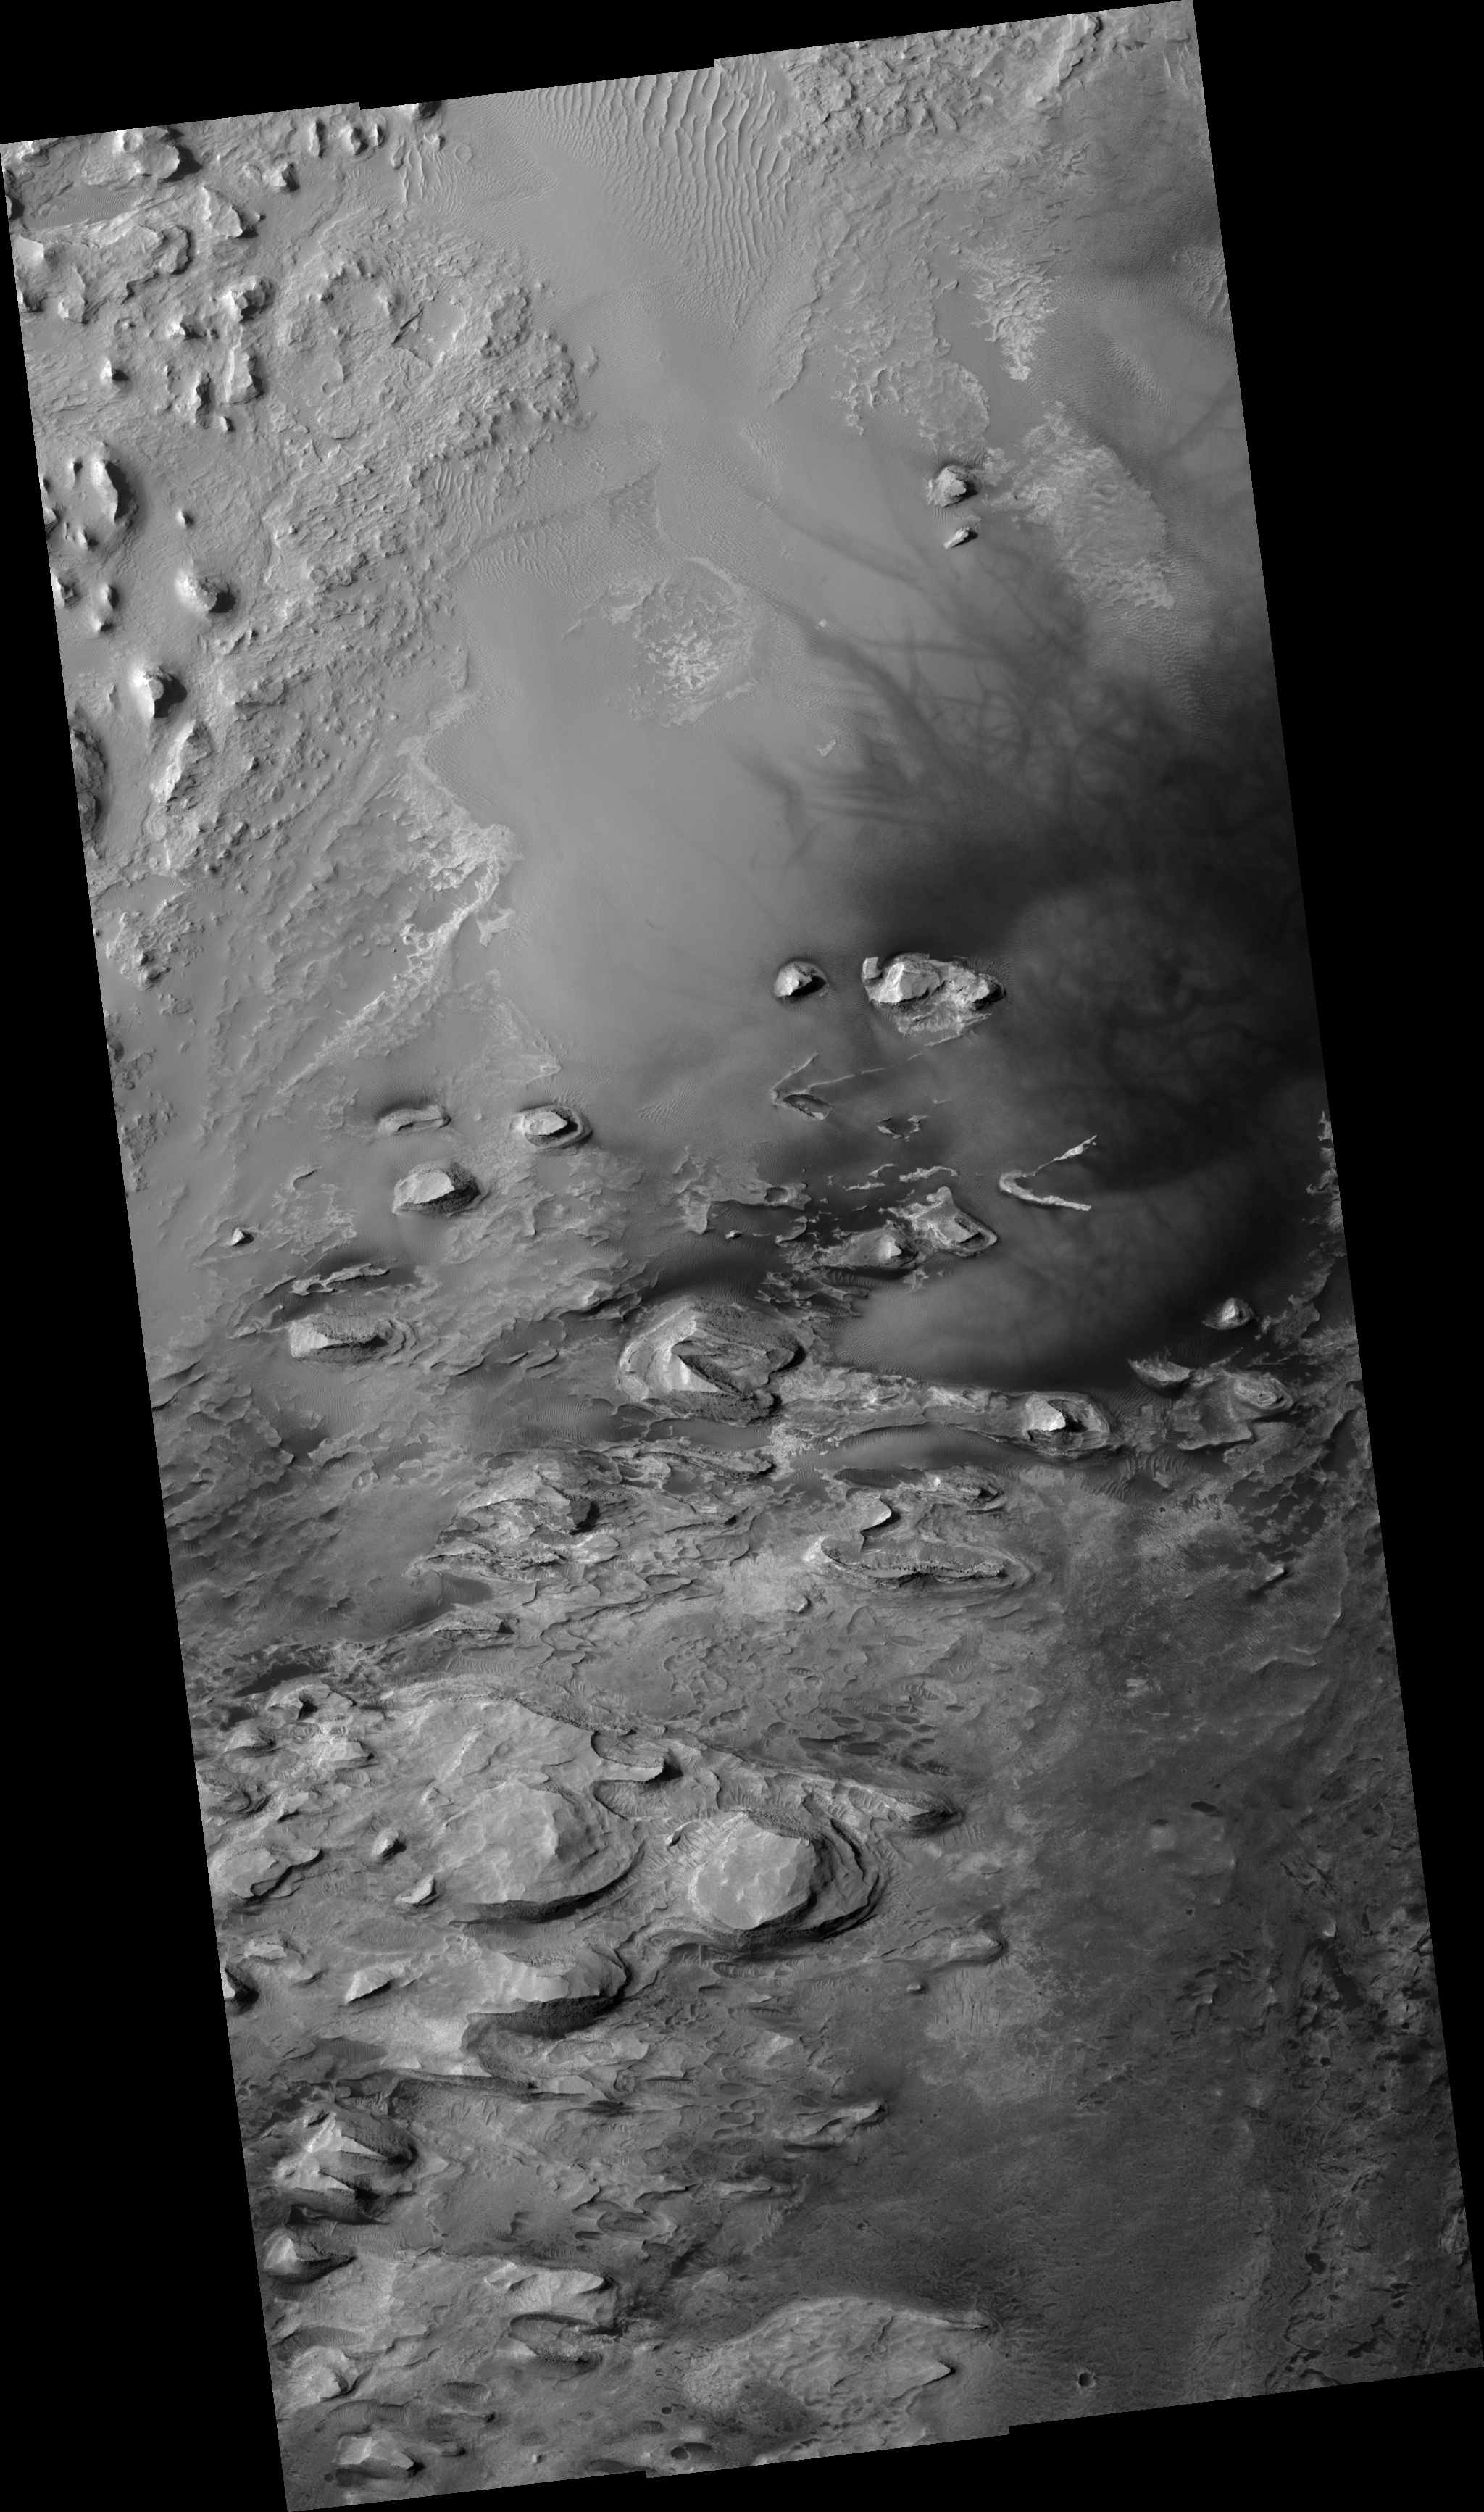

Crater Floor in Arabia Terra Region

Figure 1

This HiRISE image (PSP_001810_1825) shows a northwestern portion of the floor of a crater in the Arabia Terra region of Mars.

In the subimage (figure 1), several light-toned layered outcrops are visible, surrounded by dunes of varying sizes. The outcrops exhibit multiple alternating light and dark layers with extensive fracturing and small fault offsets. The outcrops represent the eroded remains of sedimentary rocks that formed from sediments once deposited within the crater. Possible origins for the sediments include windblown debris, volcanic ash falling from the sky, or sediments that accumulated in a lake on the crater floor.

The dark filamentary streaks in the right half of the image were most likely created by the disruption and/or removal of thin surface coatings of dust by the passage of a dust devil. Streak patterns such as these have been found to change over periods of several months to an Earth year, suggesting that the ones seen here probably formed relatively recently.

Observation Geometry
Acquisition date: 12 December 2006
Local Mars time: 3:33 PM
Degrees latitude (centered): 2.2 °
Degrees longitude (East): 352.0 °
Range to target site: 274.0 km (171.3 miles)
Original image scale range: from 27.4 cm/pixel (with 1 x 1 binning) to 54.8 cm/pixel (with 2 x 2 binning)
Map-projected scale: 25 cm/pixel and north is up
Map-projection: EQUIRECTANGULAR
Emission angle: 6.6 °
Phase angle: 60.0 °
Solar incidence angle: 54 °, with the Sun about 36 ° above the horizon
Solar longitude: 150.8 °, Northern Summer

NASA’s Jet Propulsion Laboratory, a division of the California Institute of Technology in Pasadena, manages the Mars Reconnaissance Orbiter for NASA’s Science Mission Directorate, Washington. Lockheed Martin Space Systems, Denver, is the prime contractor for the project and built the spacecraft. The High Resolution Imaging Science Experiment is operated by the University of Arizona, Tucson, and the instrument was built by Ball Aerospace and Technology Corp., Boulder, Colo.

Credit: NASA/JPL/Univ. of Arizona